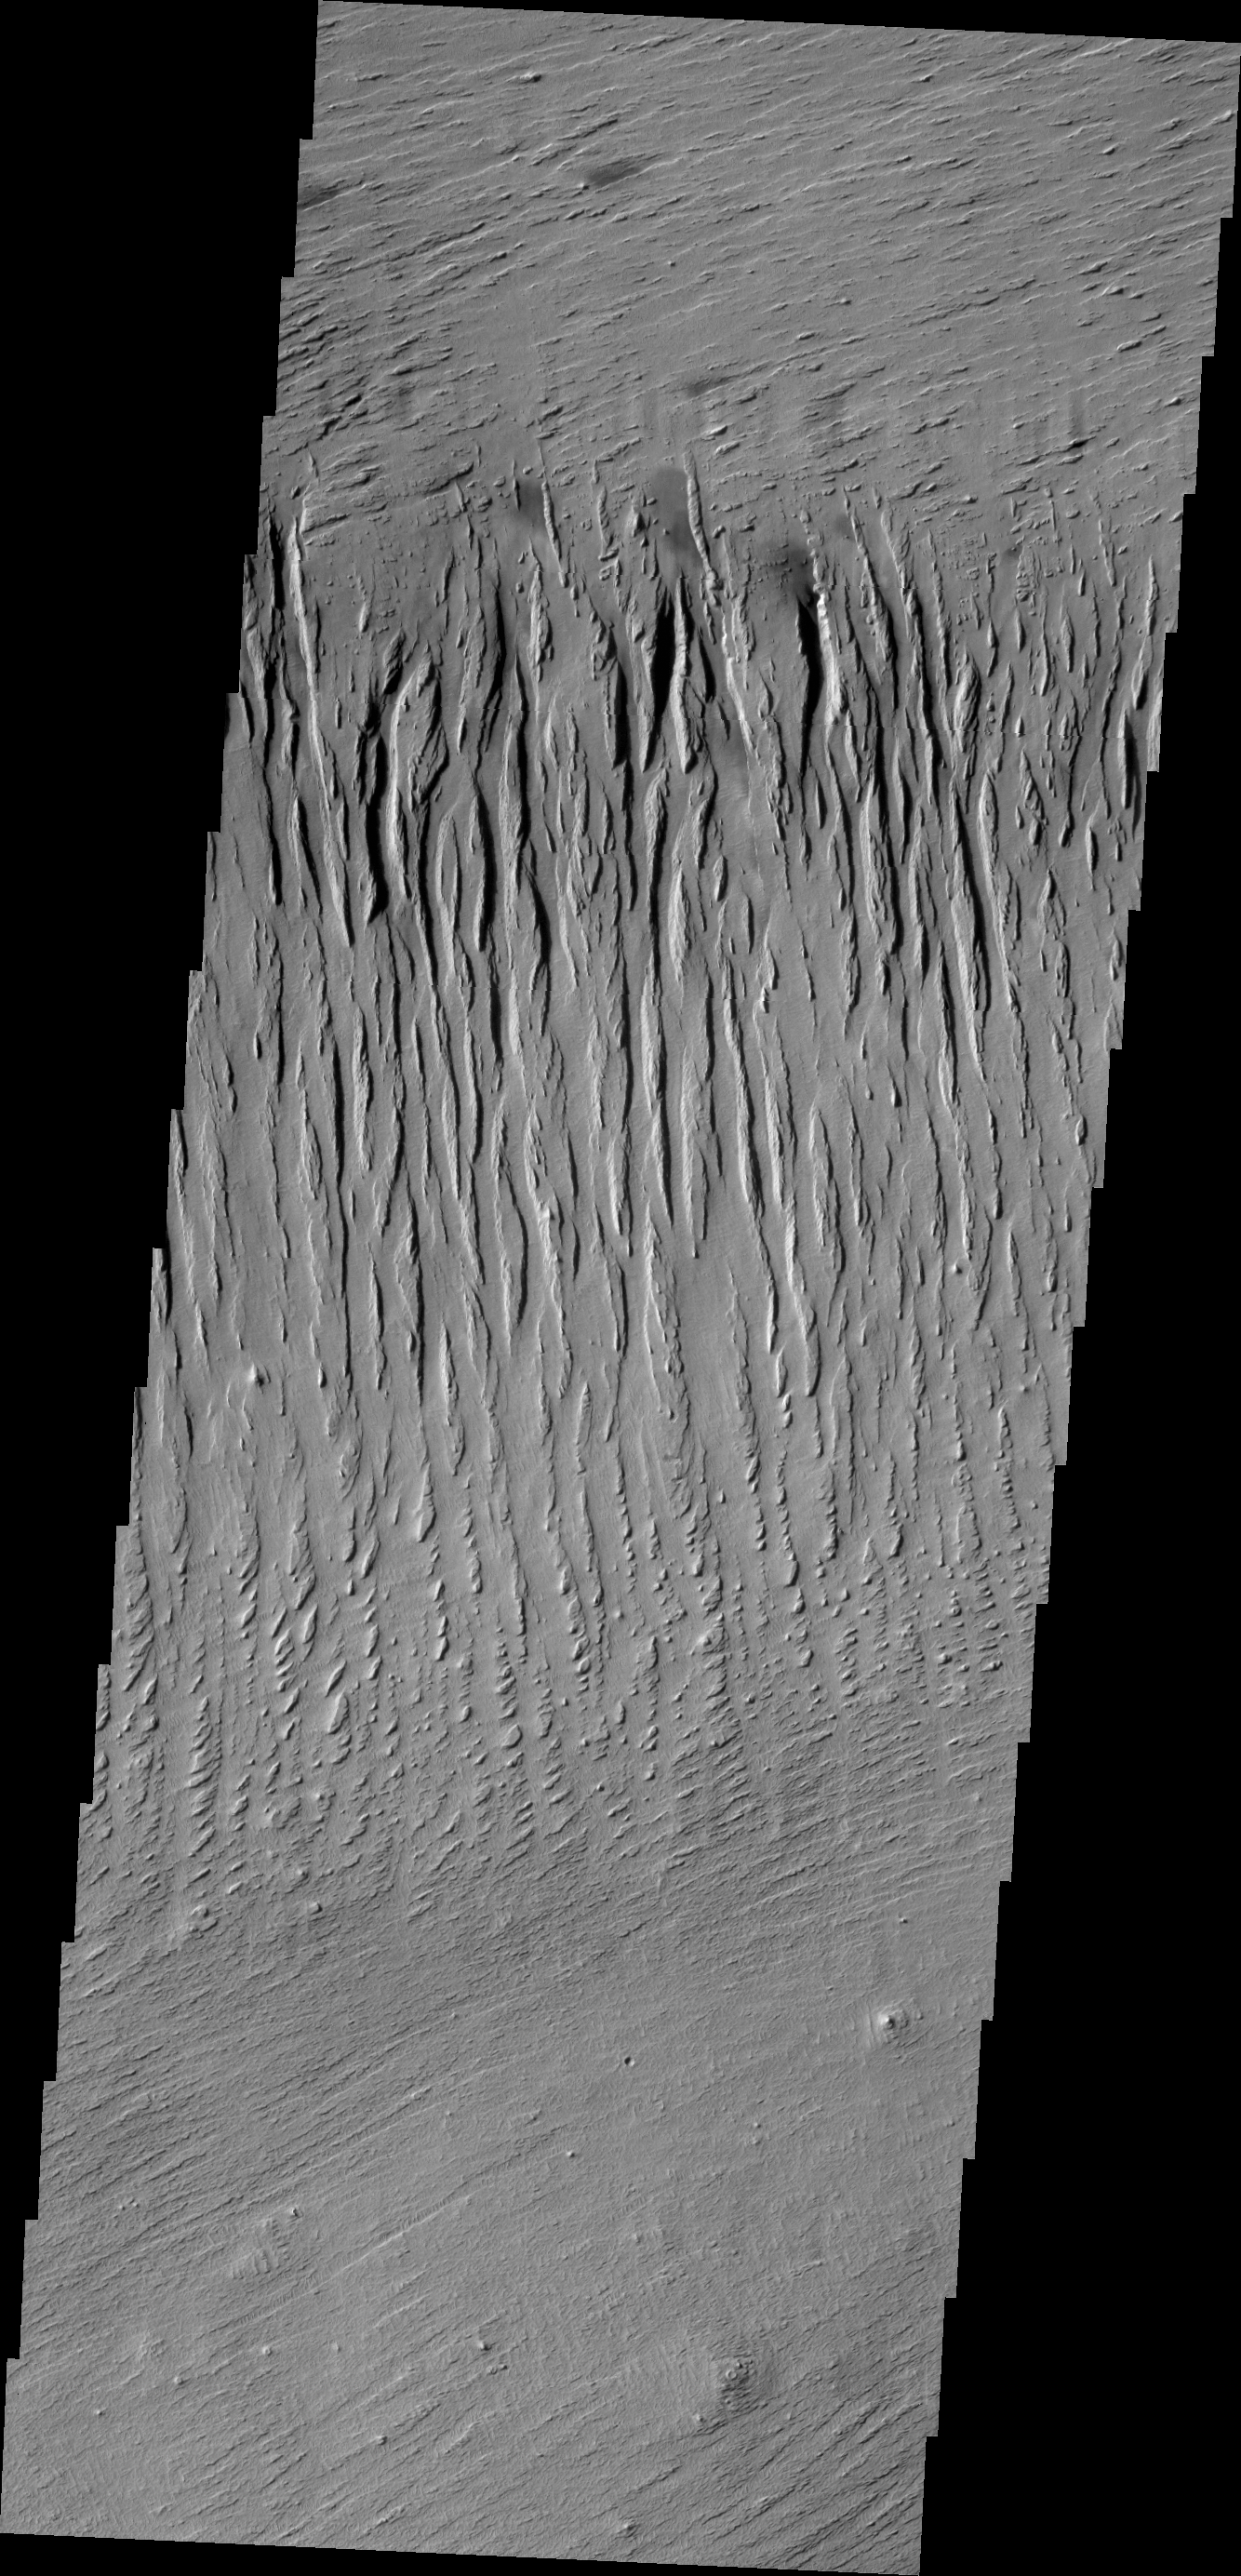

Yardangs

The north/south trending parallel hills and valleys in this image were created by wind erosion and are called yardangs. These yardangs are located in Zephyria Planum.

Credit: NASA/JPL/ASU